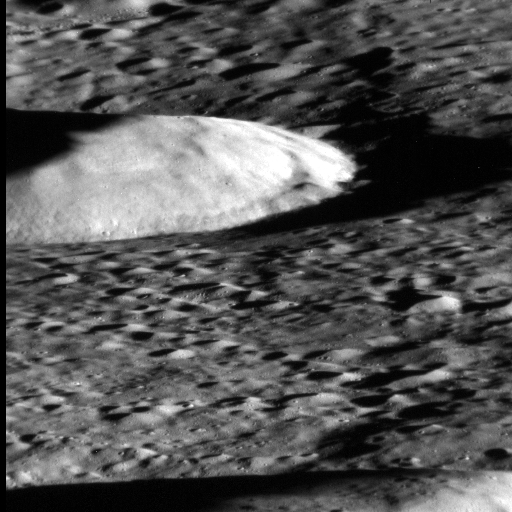

MESSENGER Flyover Movie

Date acquired: June 8, 2014
Image Mission Elapsed Time (MET): 44519827-44520005
Image ID: 6458912-6459090
Instrument: Narrow Angle Camera (NAC) of the Mercury Dual Imaging System (MDIS)
Initial Center Latitude: 77.2°
Initial Center Longitude: 78.1° E
Final Center Latitude: 79.2°
Final Center Longitude: 193.6° E
Resolution: 21 meters/pixel-45 meters/pixel
Scale: The first image is approximately 10.5 km (6.5 miles) across
Incidence Angle: 80.0°-87.6°
Emission Angle: 78.4°-83.5°
Phase Angle: 66.3°-66.4°

This movie consists of 214 images acquired by MESSENGER’s Narrow Angle Camera (NAC) on June 8, 2014. The NAC field of view looks toward the horizon along the direction of spacecraft motion as the probe crossed the terminator into night. This view is what a traveler on the MESSENGER spacecraft might see during low-altitude operations over the next eight months. During the final phase of its mission, MESSENGER’s science instruments will use low-altitude operations like this to explore the surface and subsurface of Mercury at unprecedented resolution.

The image frames were taken once per second while MESSENGER was at altitudes ranging from 115 to 165 kilometers, traveling at a speed of 3.7 kilometers per second relative to the surface. The movie is sped up by a factor of seven for ease of viewing. The images have resolutions ranging from 21 to 45 meters/pixel. Higher-resolution images of Mercury’s surface are possible if the camera is pointed directly below the spacecraft rather than looking to the horizon, and such operations are the routine approach for low-altitude imaging. To observe an aerial view of MESSENGER’s flight path, see PIA18637. To look closely at the flight path imagery, see PIA18636.

The MESSENGER spacecraft is the first ever to orbit the planet Mercury, and the spacecraft’s seven scientific instruments and radio science investigation are unraveling the history and evolution of the Solar System’s innermost planet. MESSENGER acquired over 150,000 images and extensive other data sets. MESSENGER is capable of continuing orbital operations until early 2015.

For information regarding the use of images, see the MESSENGER image use policy.

Credit: NASA/Johns Hopkins University Applied Physics Laboratory/Carnegie Institution of Washington